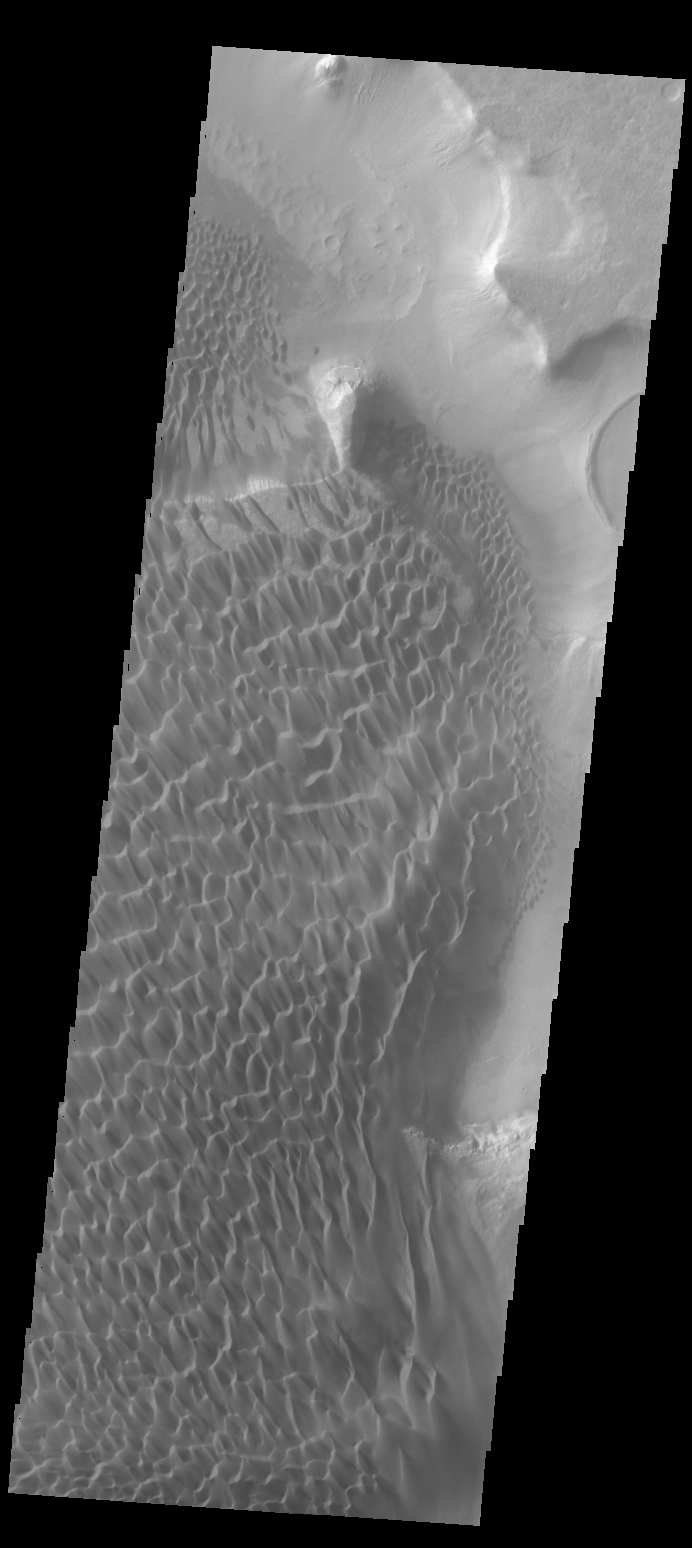

Investigating Mars: Rabe Crater

This VIS image of Rabe Crater is dominated by the extensive dunes that cover the crater floor. To the top of the image part of the pit is visible, as well as a small peninsula that has been eroded into the upper level floor materials. On the upper elevation on the side left of the peninsula the dunes cascade onto the lower pit elevation. There is also a slight arc to the dunes on the pit floor due to how the peninsula changed the wind pattern.

Rabe Crater is 108 km (67 miles) across. Craters of similar size often have flat floors. Rabe Crater has some areas of flat floor, but also has a large complex pit occupying a substantial part of the floor. The interior fill of the crater is thought to be layered sediments created by wind and or water action. The pit is eroded into this material. The eroded materials appear to have stayed within the crater forming a large sand sheet with surface dune forms as well as individual dunes where the crater floor is visible. The dunes also appear to be moving from the upper floor level into the pit.

The Odyssey spacecraft has spent over 15 years in orbit around Mars, circling the planet more than 69000 times. It holds the record for longest working spacecraft at Mars. THEMIS, the IR/VIS camera system, has collected data for the entire mission and provides images covering all seasons and lighting conditions. Over the years many features of interest have received repeated imaging, building up a suite of images covering the entire feature. From the deepest chasma to the tallest volcano, individual dunes inside craters and dune fields that encircle the north pole, channels carved by water and lava, and a variety of other feature, THEMIS has imaged them all. For the next several months the image of the day will focus on the Tharsis volcanoes, the various chasmata of Valles Marineris, and the major dunes fields. We hope you enjoy these images!

Credit: NASA/JPL-Caltech/ASU